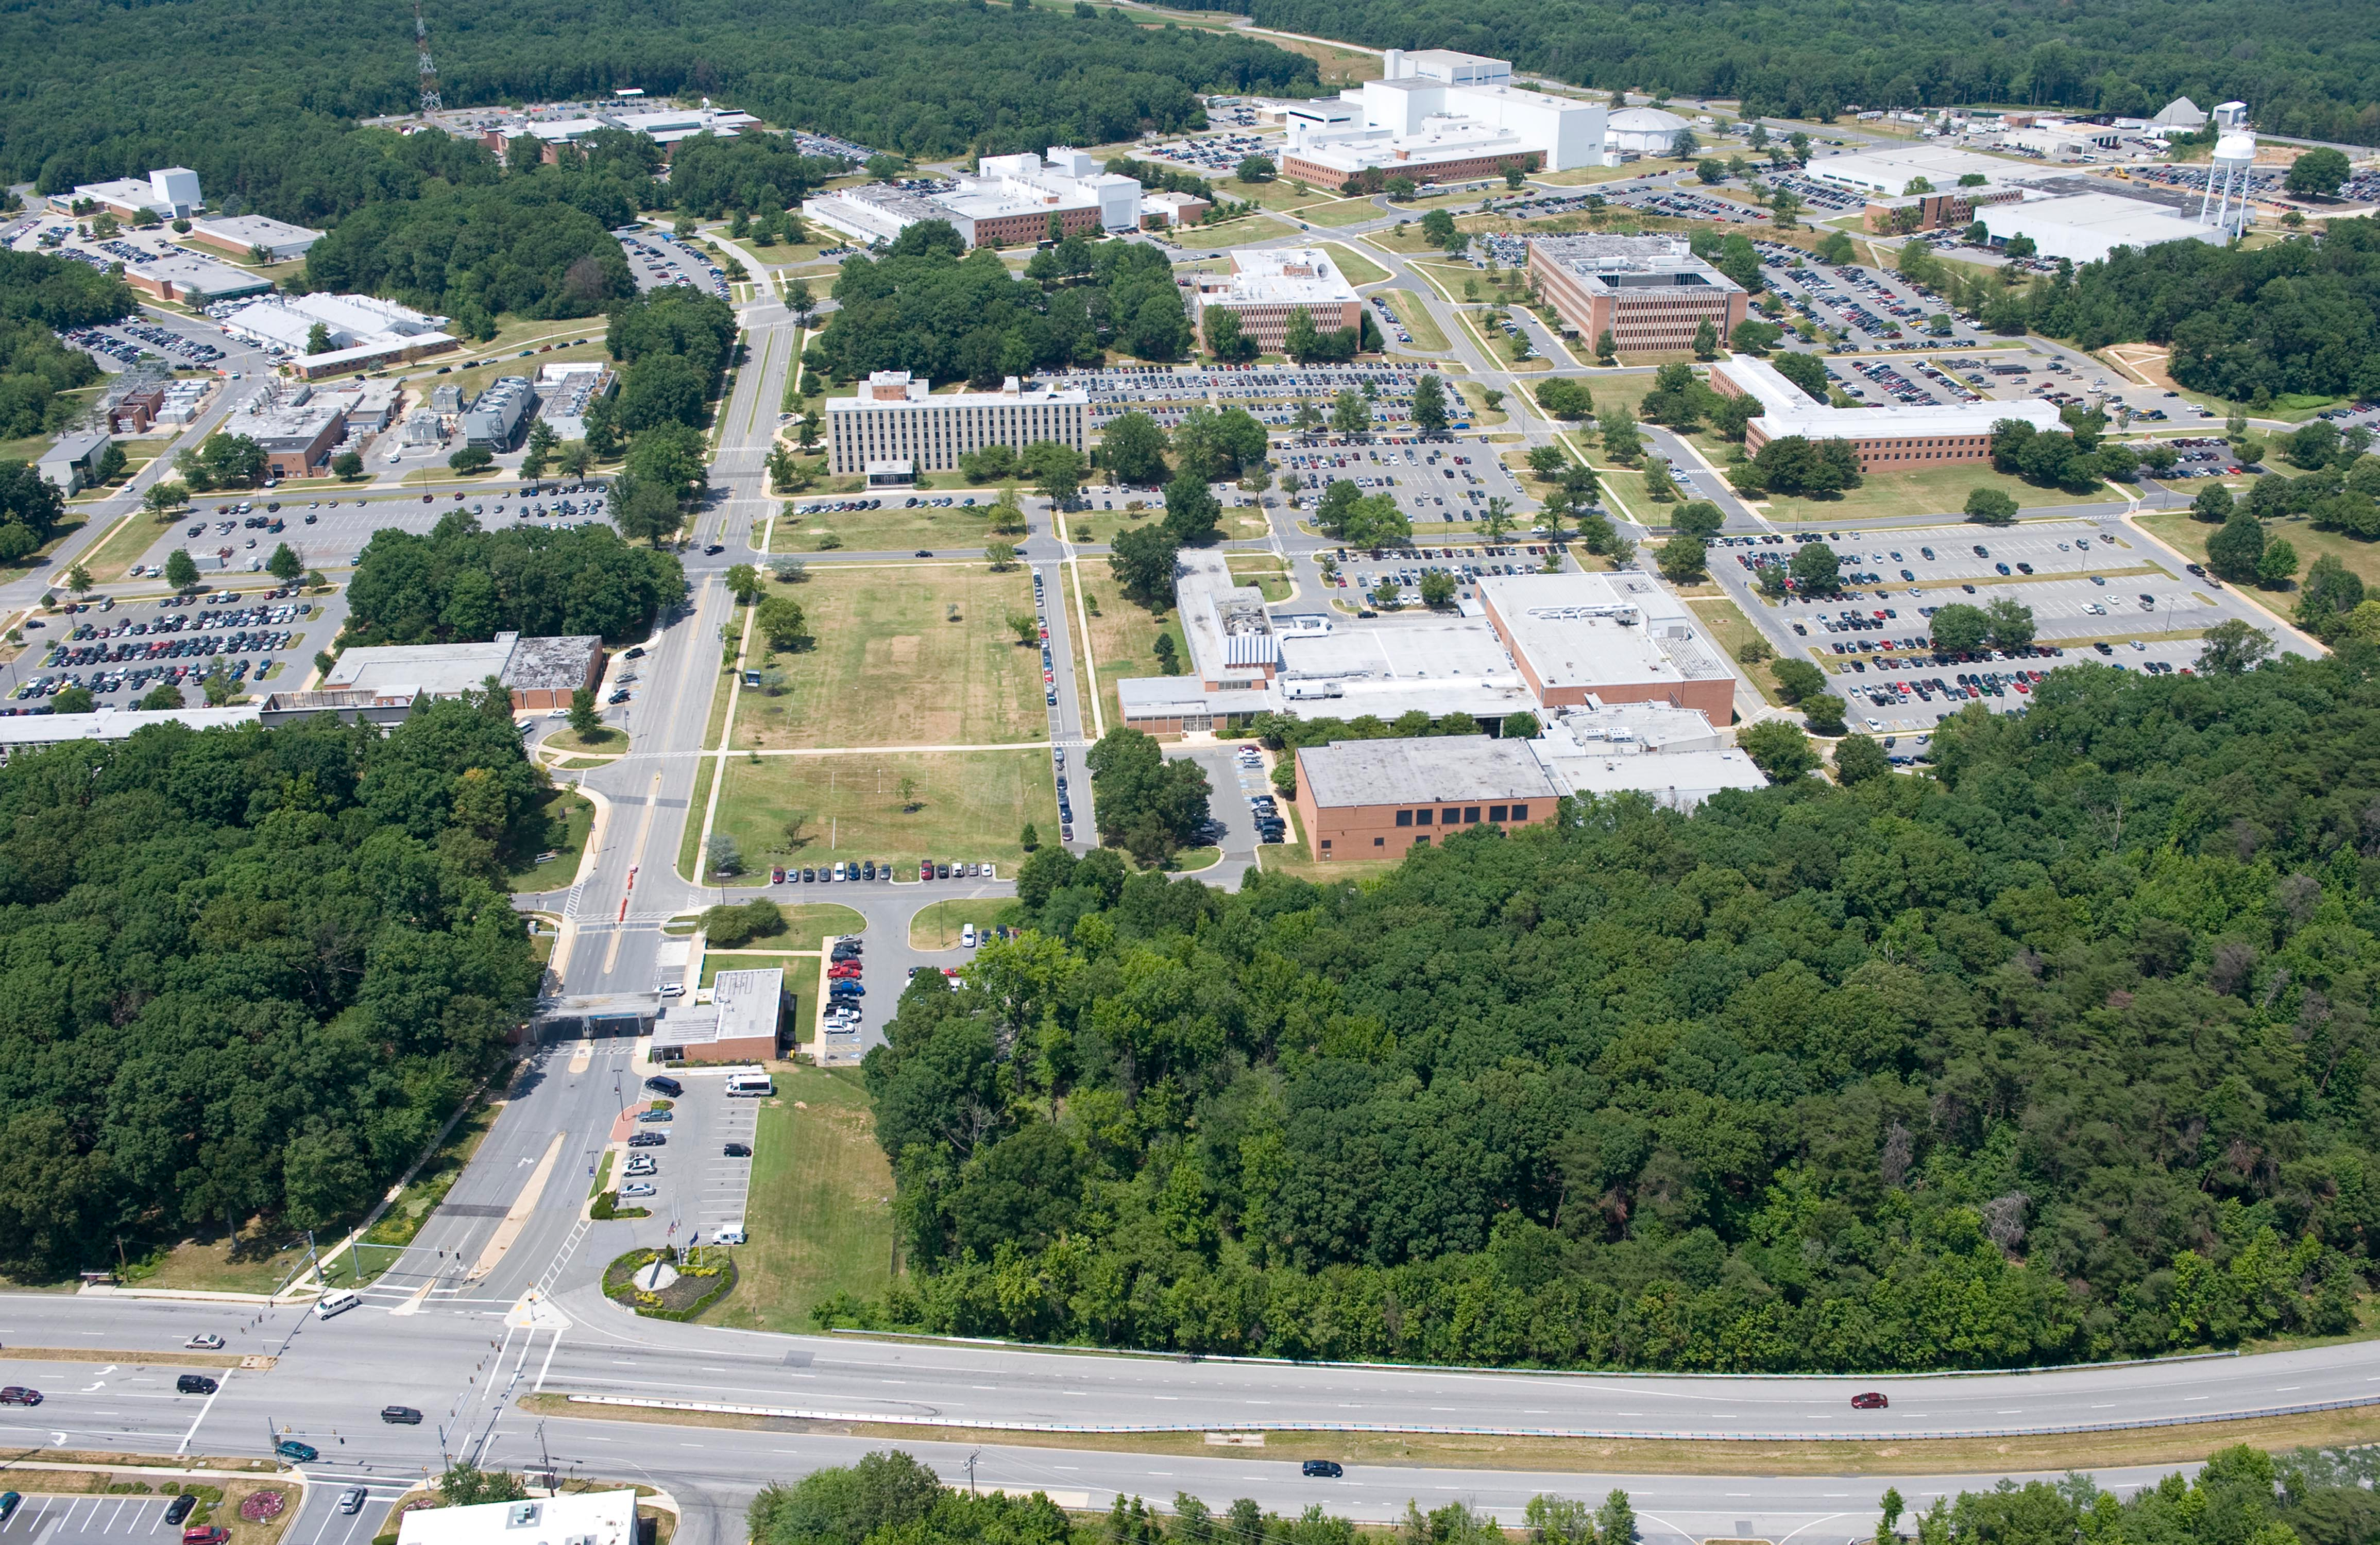

NASA's Goddard Space Flight Center

Aerial view of NASA's Goddard Space Flight Center in Greenbelt, Maryland, in 2010.

Credit: NASA Goddard/Bill Hrybyk